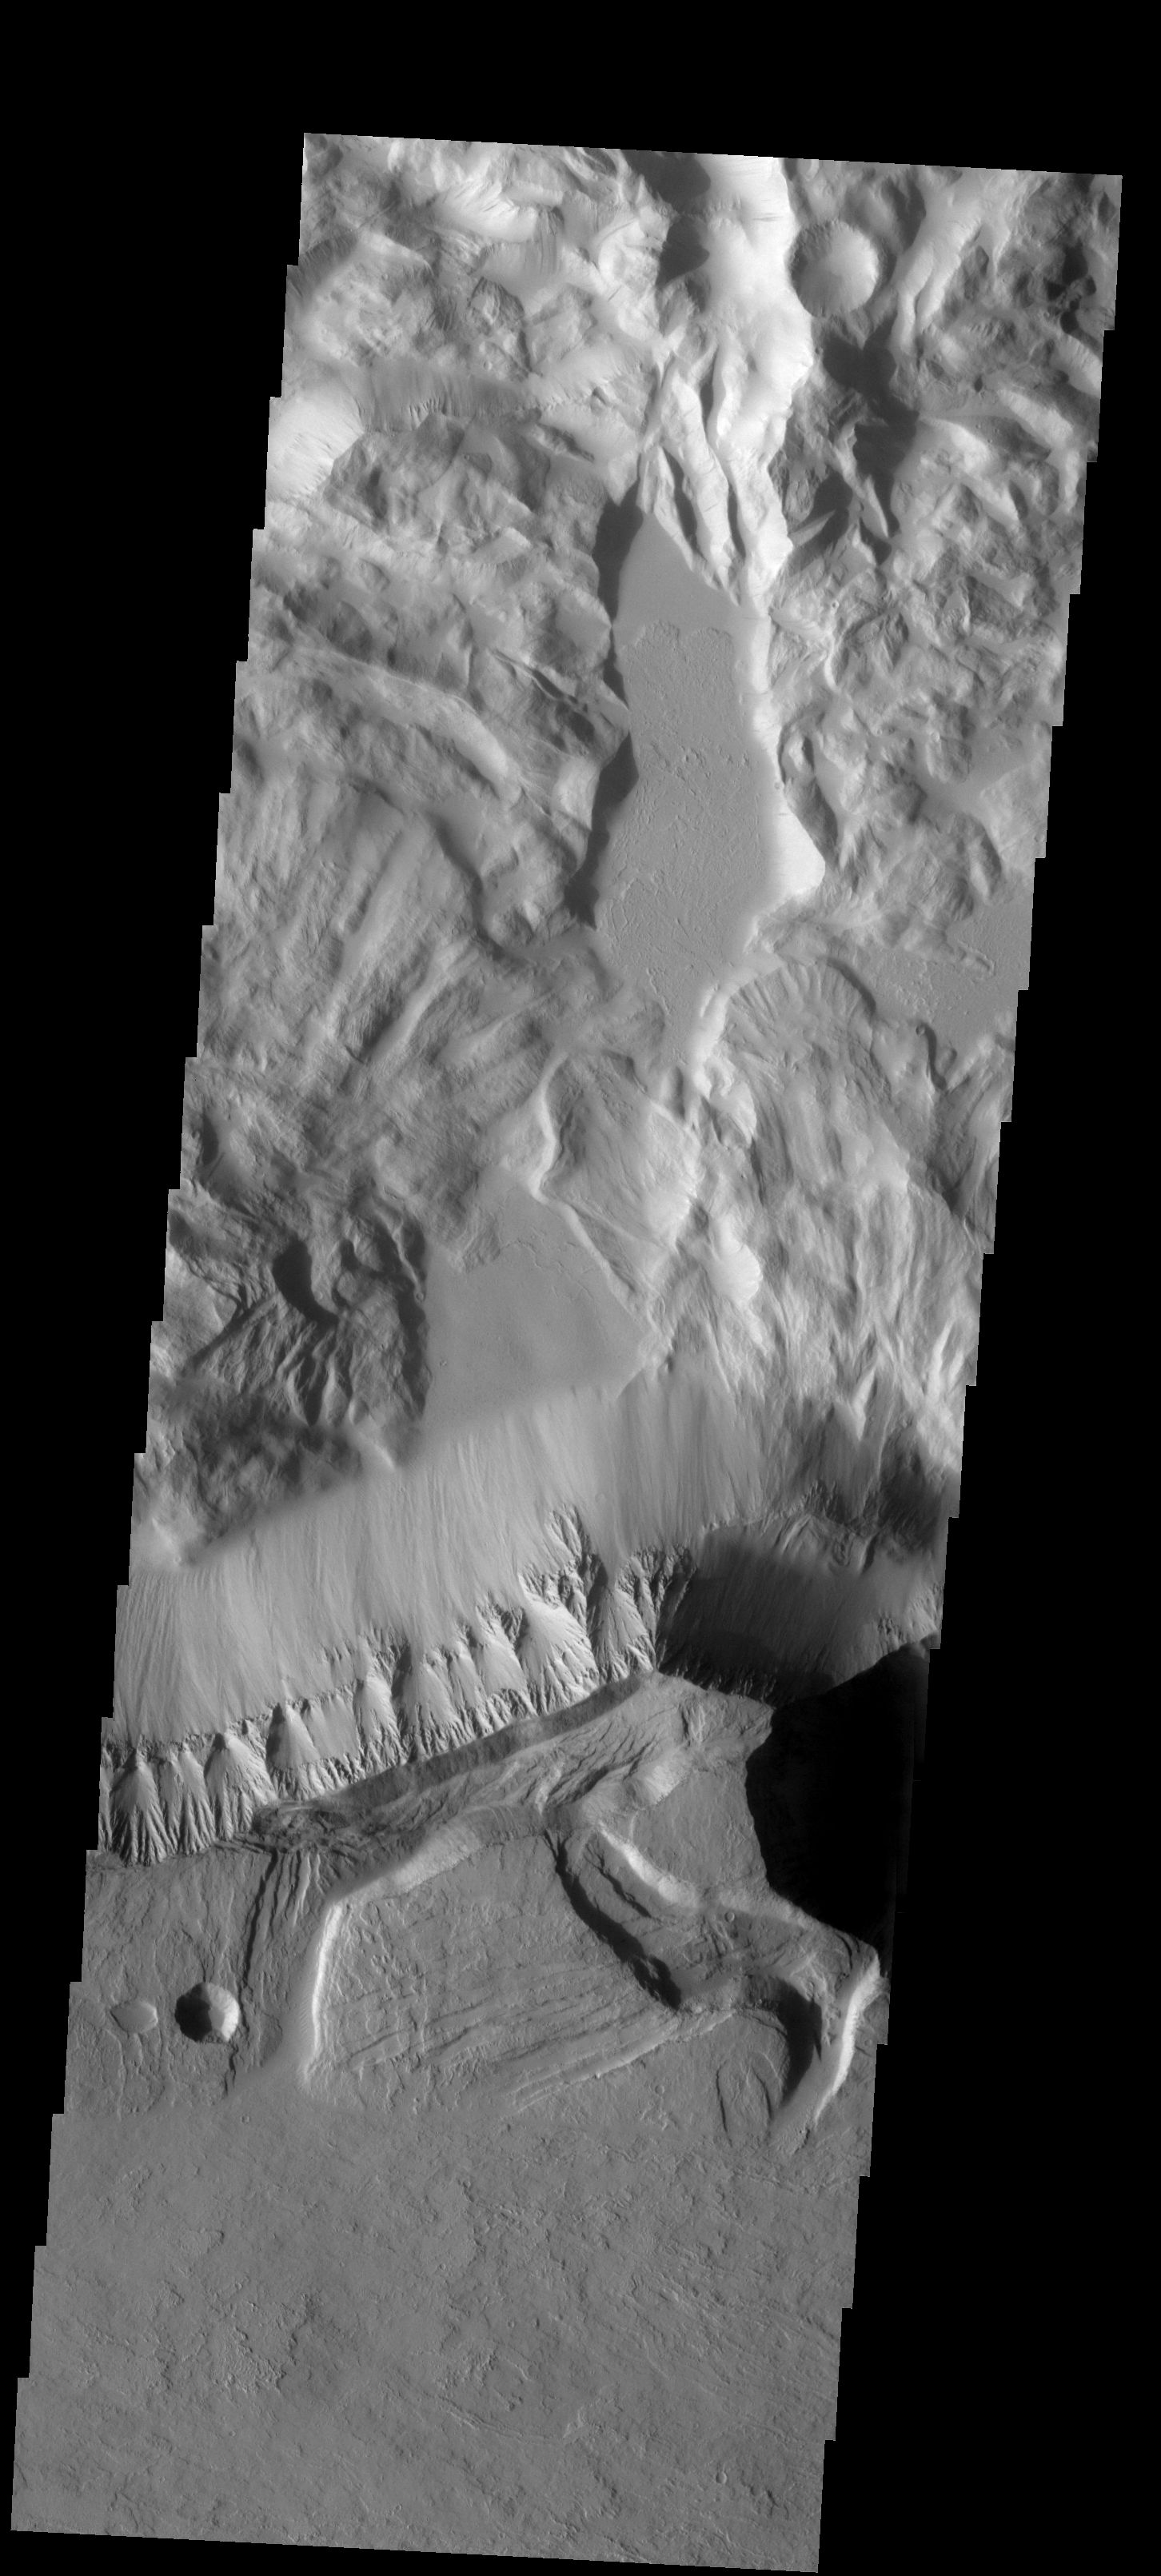

Olympus Mons

This spectacular image of the northern escarpment of Olympus Mons contains many different features. Lava flows are visible at the bottom of the frame. Faulting occurs at the edge of the escarpment. North of the escarpment are two large landslides and then the rugged material of Lycus Sulci.

Image information: VIS instrument. Latitude 23.3N, Longitude 228.3E. 19 meter/pixel resolution.

Please see the THEMIS Data Citation Note for details on crediting THEMIS images.

Note: this THEMIS visual image has not been radiometrically nor geometrically calibrated for this preliminary release. An empirical correction has been performed to remove instrumental effects. A linear shift has been applied in the cross-track and down-track direction to approximate spacecraft and planetary motion. Fully calibrated and geometrically projected images will be released through the Planetary Data System in accordance with Project policies at a later time.

NASA’s Jet Propulsion Laboratory manages the 2001 Mars Odyssey mission for NASA’s Office of Space Science, Washington, D.C. The Thermal Emission Imaging System (THEMIS) was developed by Arizona State University, Tempe, in collaboration with Raytheon Santa Barbara Remote Sensing. The THEMIS investigation is led by Dr. Philip Christensen at Arizona State University. Lockheed Martin Astronautics, Denver, is the prime contractor for the Odyssey project, and developed and built the orbiter. Mission operations are conducted jointly from Lockheed Martin and from JPL, a division of the California Institute of Technology in Pasadena.

Credit: NASA/JPL/ASU